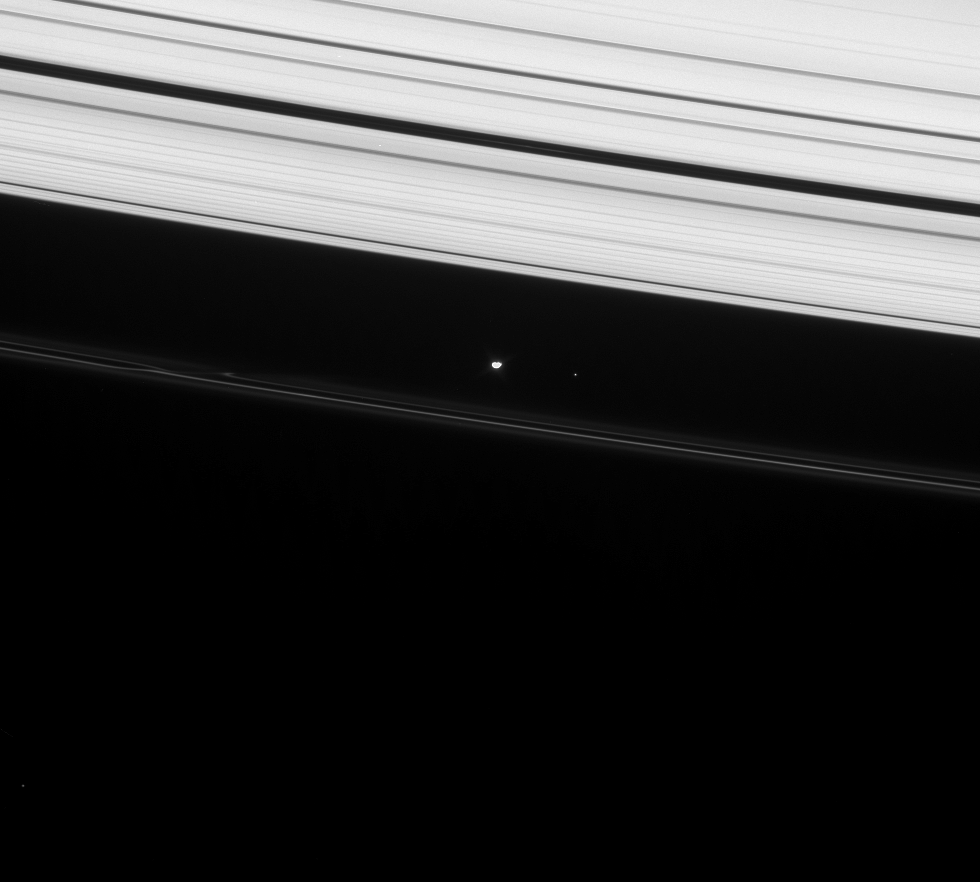

Orbit Quest

Prometheus shines brightly in this image, taken as part of the ongoing campaign to precisely determine the orbits of Saturn’s small moons.

Moons are usually quite bright in this type of observation, due to the long exposure times employed. Long exposures are required in order to gather enough light so that dim, 12th (or even 13th or 14th) magnitude stars are visible in the background, making it possible to determine where the Cassini spacecraft is pointed on the sky with great accuracy. Imaging scientists are then able to precisely determine the position of the moon’s center, thus refining their understanding of the moon’s orbit and any changes to it over time due to perturbations by other moons.

Two stars can be seen in this view: one to the right of Prometheus and one near lower left.

Exterior to Prometheus (102 kilometers, or 63 miles across) is the F ring, with its inner and outer flanking ringlets and a streamer channel created by the moon. The outer A ring is seen at top.

This view looks toward the unilluminated side of the rings from about 21 degrees above the ringplane. The image was taken in visible light with the Cassini spacecraft narrow-angle camera on Jan. 22, 2008. The view was obtained at a distance of approximately 1.7 million kilometers (1.1 million miles) from Prometheus and at a Sun-Prometheus-spacecraft, or phase, angle of 34 degrees. Image scale is 10 kilometers (6 miles) per pixel.

The Cassini-Huygens mission is a cooperative project of NASA, the European Space Agency and the Italian Space Agency. The Jet Propulsion Laboratory, a division of the California Institute of Technology in Pasadena, manages the mission for NASA’s Science Mission Directorate, Washington, D.C. The Cassini orbiter and its two onboard cameras were designed, developed and assembled at JPL. The imaging operations center is based at the Space Science Institute in Boulder, Colo.

Credit: NASA/JPL/Space Science Institute